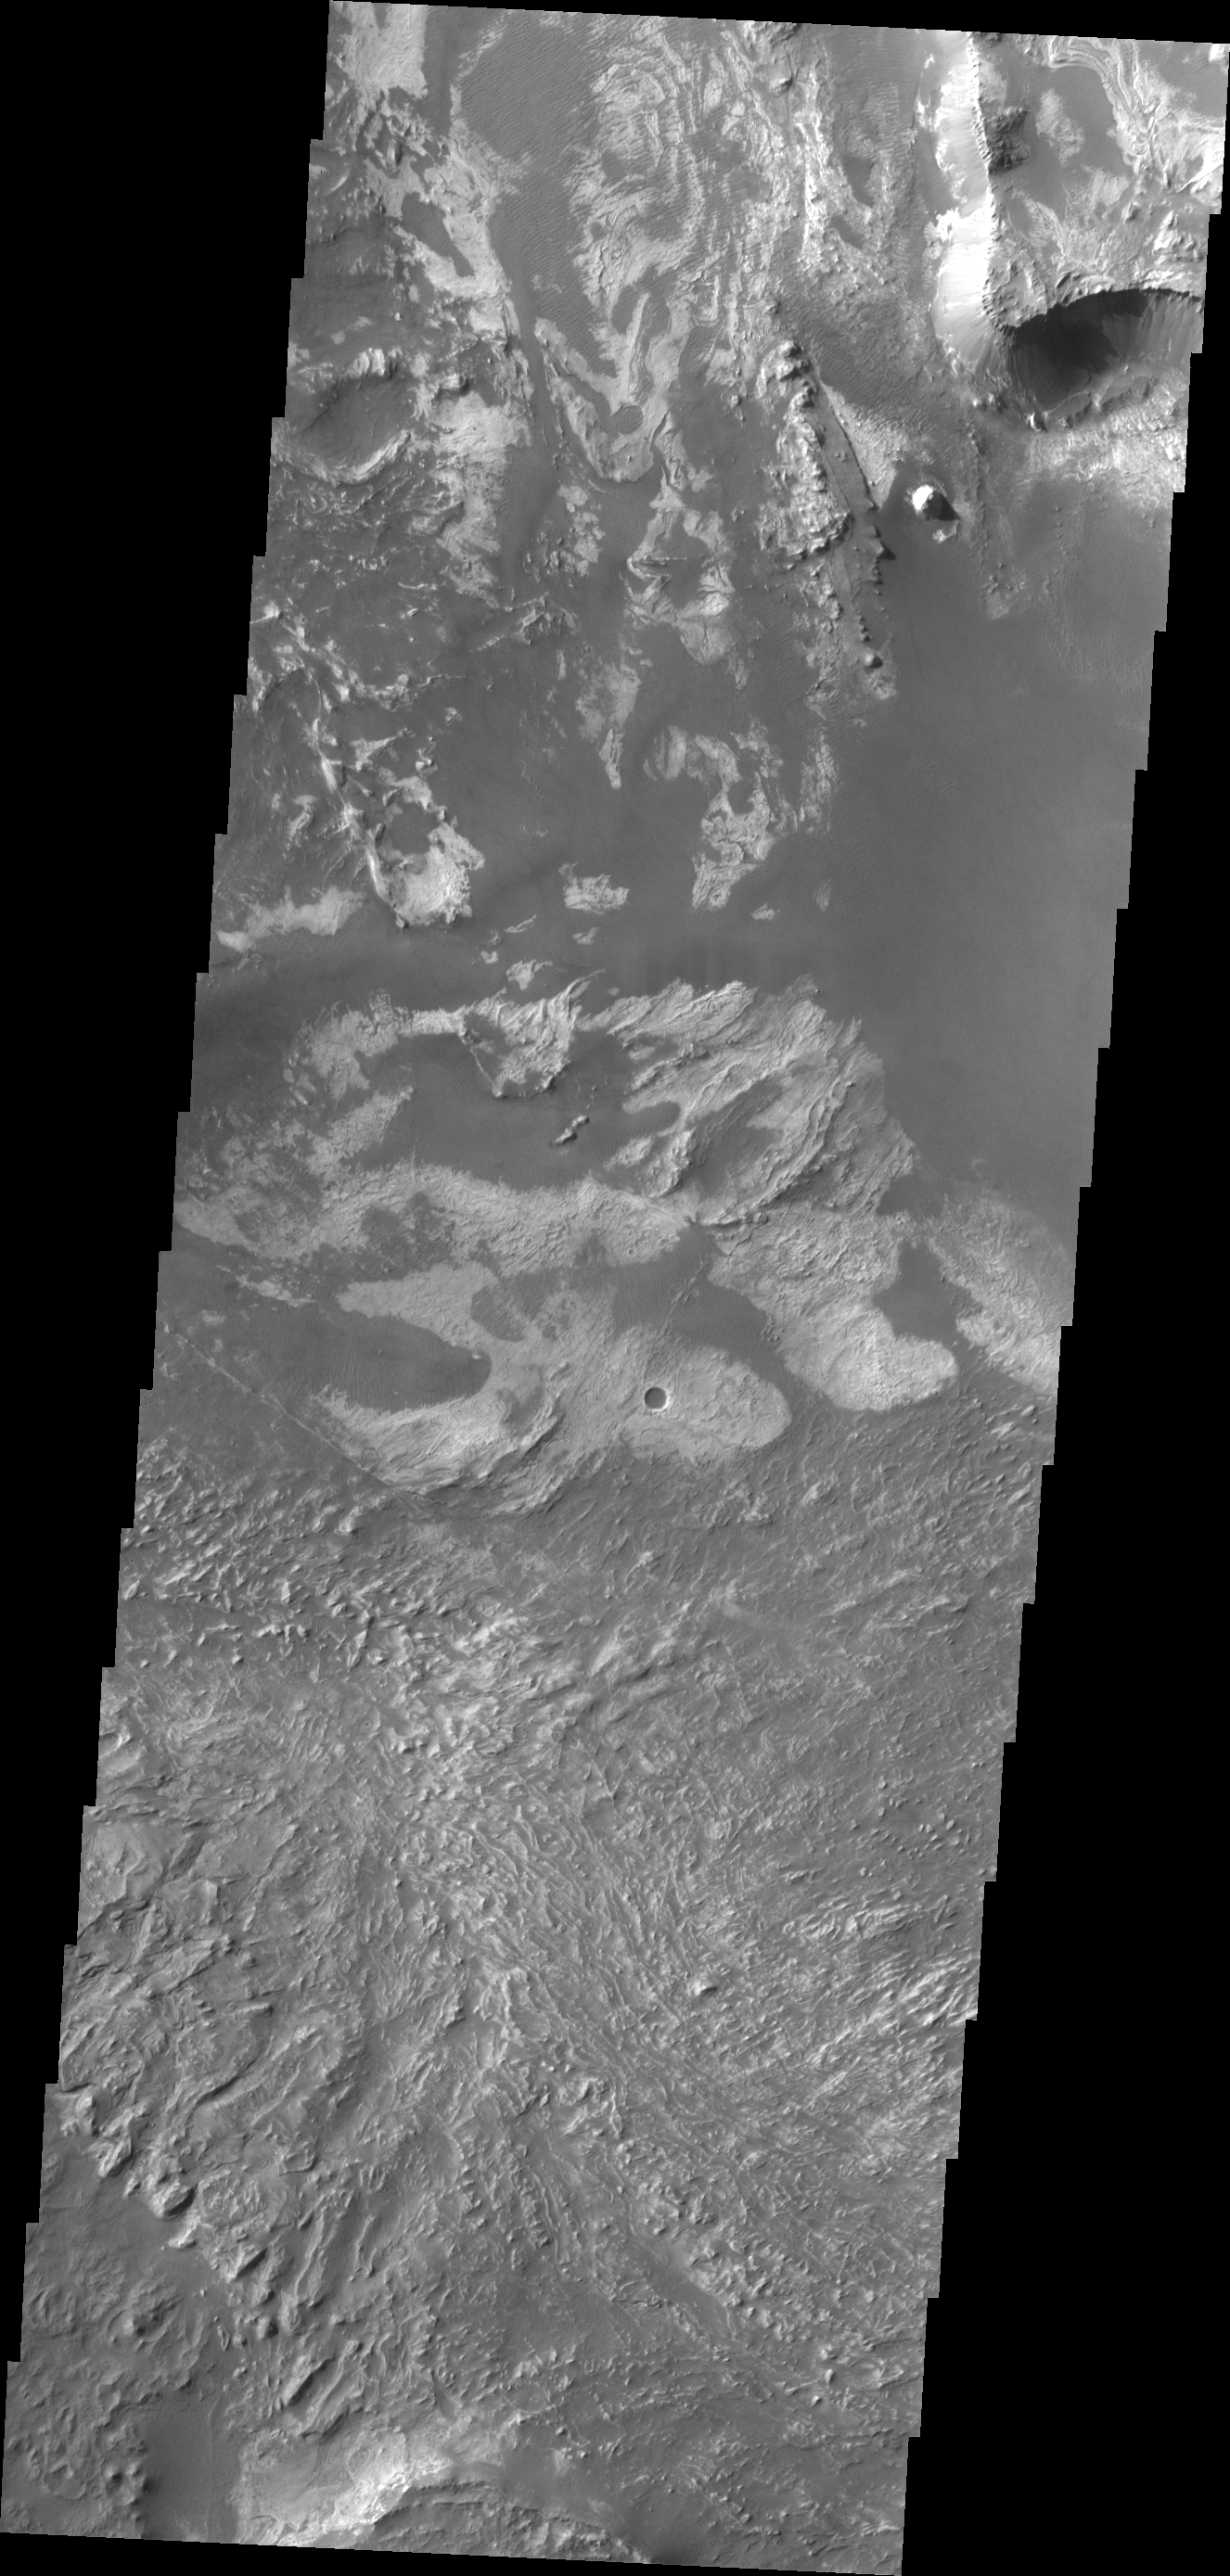

Melas Chasma

This VIS image shows a portion of the floor of Melsa Chasma. Wind blown material is located in lows between layered floor materials.

Credit: NASA/JPL/ASU